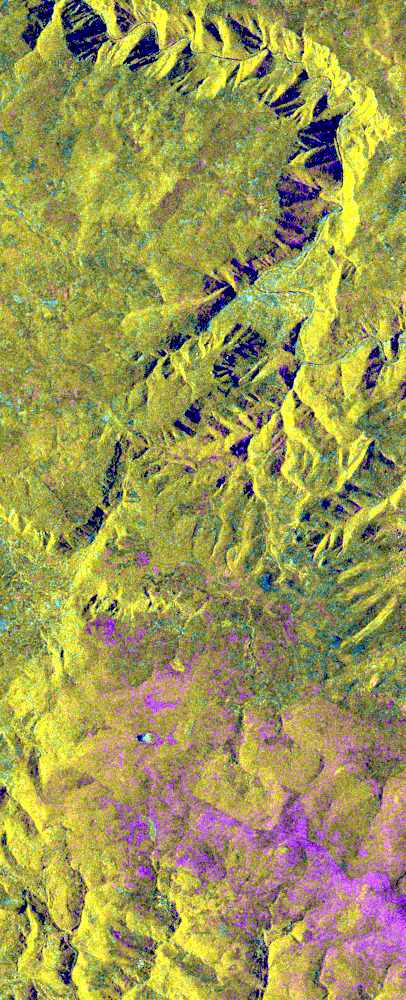

Space Radar Image of Lozere Department, Mende, France

This is an X-band seasonal image of the central part of Lozere Departement situated south of the Massif Central in France. The image is 10 kilometers by 25 kilometers (6 miles by 15.5 miles) and is centered at approximately 44.3 degrees north latitude and 3 degrees east longitude. This image was acquired by the Spaceborne Imaging Radar-C/X-band Synthetic Aperture Radar aboard the space shuttle Endeavour on April 15, 1994 and on October 6, 1994. The image channels have the following color assignments: red was acquired in April; green was acquired in October; and blue is the ratio of the two data sets combined. Seasonal differences in the vegetation are visible in pink, which are heaths growing in the spring.

This research area features two large limestone plateaus cut by the famous Gorges du Tarn, standing in parallel with the granite mountain range known as the Cevennes Mountains nearby. Land-use consists mainly of grasslands, heaths and forests. Forest types seen in the images are Austrian pines,Scots pines, spruce, fir and beech trees. Most forests were planted at the end of the 19th century through a national reforestation program aimed at reducing the strong erosion risks in these areas. This program was so successful that today the forests are exploited for forest pulpwood and sawlogs, but also remain protected as conservation regions. The study being performed in this area will assess the potential of spaceborne radar remote sensing for temperate forest type mapping and forest resource monitoring. The combination of X-band SAR data with lower frequency data (such as the SIR-C L-band data) allows scientists to distinguish forest tree species and biomass, or areas of ground vegetation.

The lessons learned from the radar images of these controlled forest regions can be applied to larger areas and naturally grown forests to help ecologists protect and maintain them. The SIR-C/X-SAR images will be investigated by scientists from the remote sensing laboratory Cemagref in Montpellier and the National Forestry Board in Mende, France.

Spaceborne Imaging Radar-C and X-band Synthetic Aperture Radar (SIR-C/X-SAR) is part of NASA’s Mission to Planet Earth. The radars illuminate Earth with microwaves, allowing detailed observations at any time, regardless of weather or sunlight conditions. SIR-C/X-SAR uses three microwave wavelengths: L-band (24 cm), C-band (6 cm) and X-band (3 cm). The multi-frequency data will be used by the international scientific community to better understand the global environment and how it is changing. The SIR-C/X-SAR data, complemented by aircraft and ground studies, will give scientists clearer insights into those environmental changes which are caused by nature and those changes which are induced by human activity.

SIR-C was developed by NASA’s Jet Propulsion Laboratory. X-SAR was developed by the Dornier and Alenia Spazio companies for the German space agency, Deutsche Agentur fuer Raumfahrtangelegenheiten (DARA), and the Italian space agency, Agenzia Spaziale Italiana (ASI), with the Deutsche Forschungsanstalt fuer Luft und Raumfahrt e.V. (DLR), the major partner in science, operations and data processing of X-SAR.

Credit: NASA/JPL